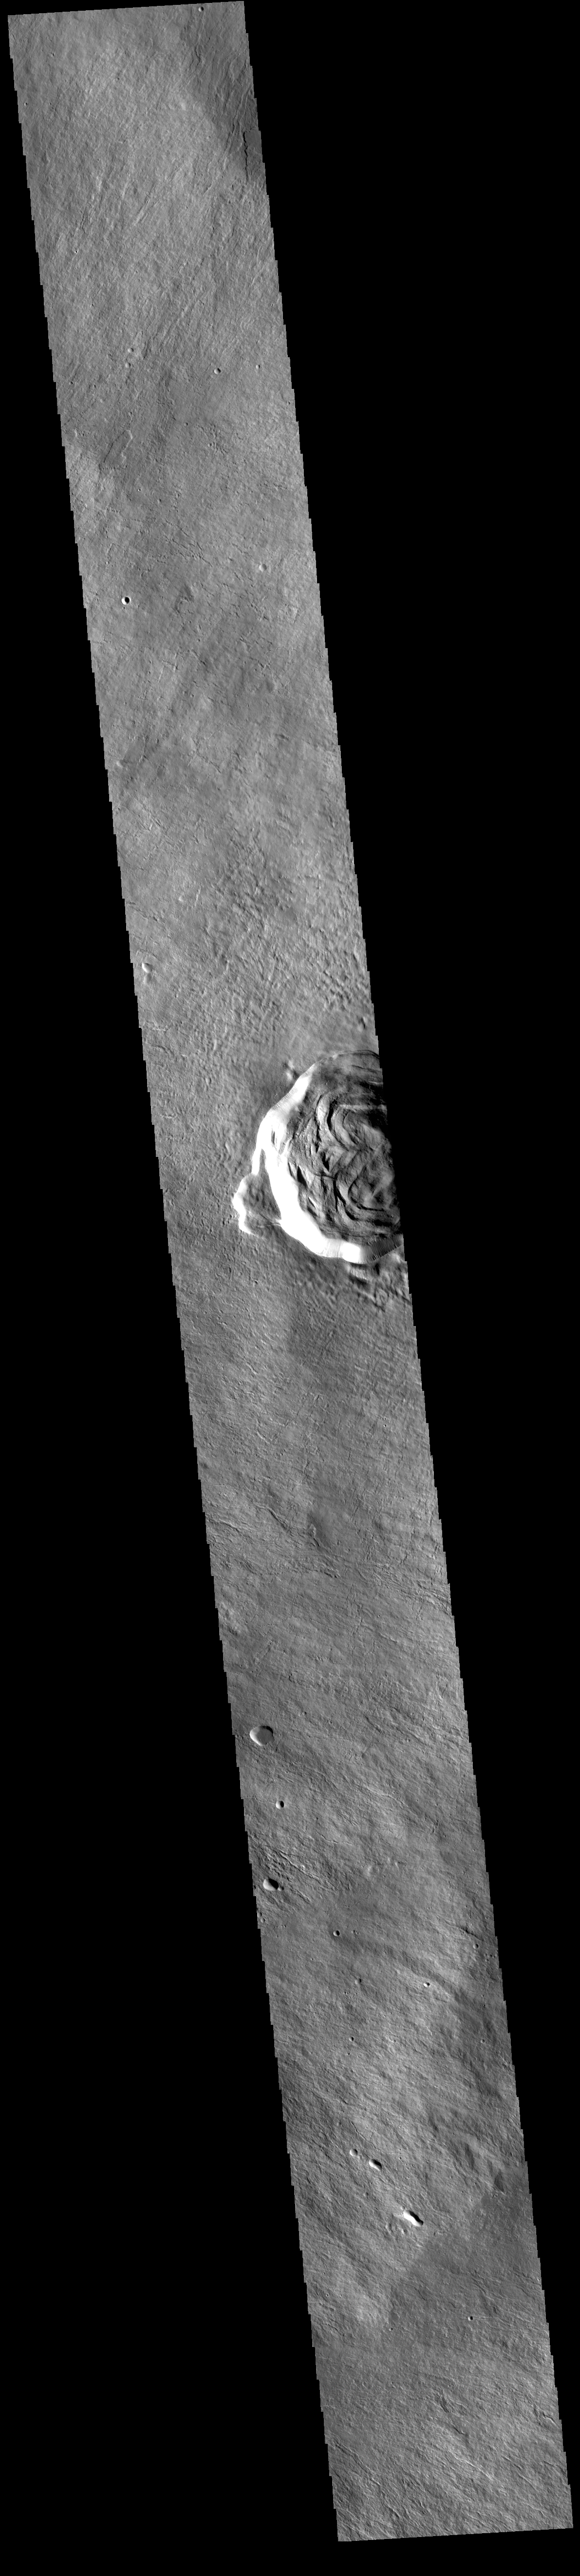

Karzok Crater – Olympus Mons

Today’s VIS image shows part of Karzok Crater. This crater is one of two located on the flanks of Olympus Mons. Karzok Crater is 15.6km (9.7 mi) in diameter.

Olympus Mons is the largest volcano in the solar system, reaching heights over 40 km (25 miles) tall from base to summit, with the base covering an area as large as the state of Arizona. For comparison, Mauna Loa is 9 km (5.5 miles) tall measured from its base on the sea floor.

The THEMIS VIS camera is capable of capturing color images of the Martian surface using five different color filters. In this mode of operation, the spatial resolution and coverage of the image must be reduced to accommodate the additional data volume produced from using multiple filters. To make a color image, three of the five filter images (each in grayscale) are selected. Each is contrast enhanced and then converted to a red, green, or blue intensity image. These three images are then combined to produce a full color, single image. Because the THEMIS color filters don’t span the full range of colors seen by the human eye, a color THEMIS image does not represent true color. Also, because each single-filter image is contrast enhanced before inclusion in the three-color image, the apparent color variation of the scene is exaggerated. Nevertheless, the color variation that does appear is representative of some change in color, however subtle, in the actual scene. Note that the long edges of THEMIS color images typically contain color artifacts that do not represent surface variation.

Credit: NASA/JPL-Caltech/ASU